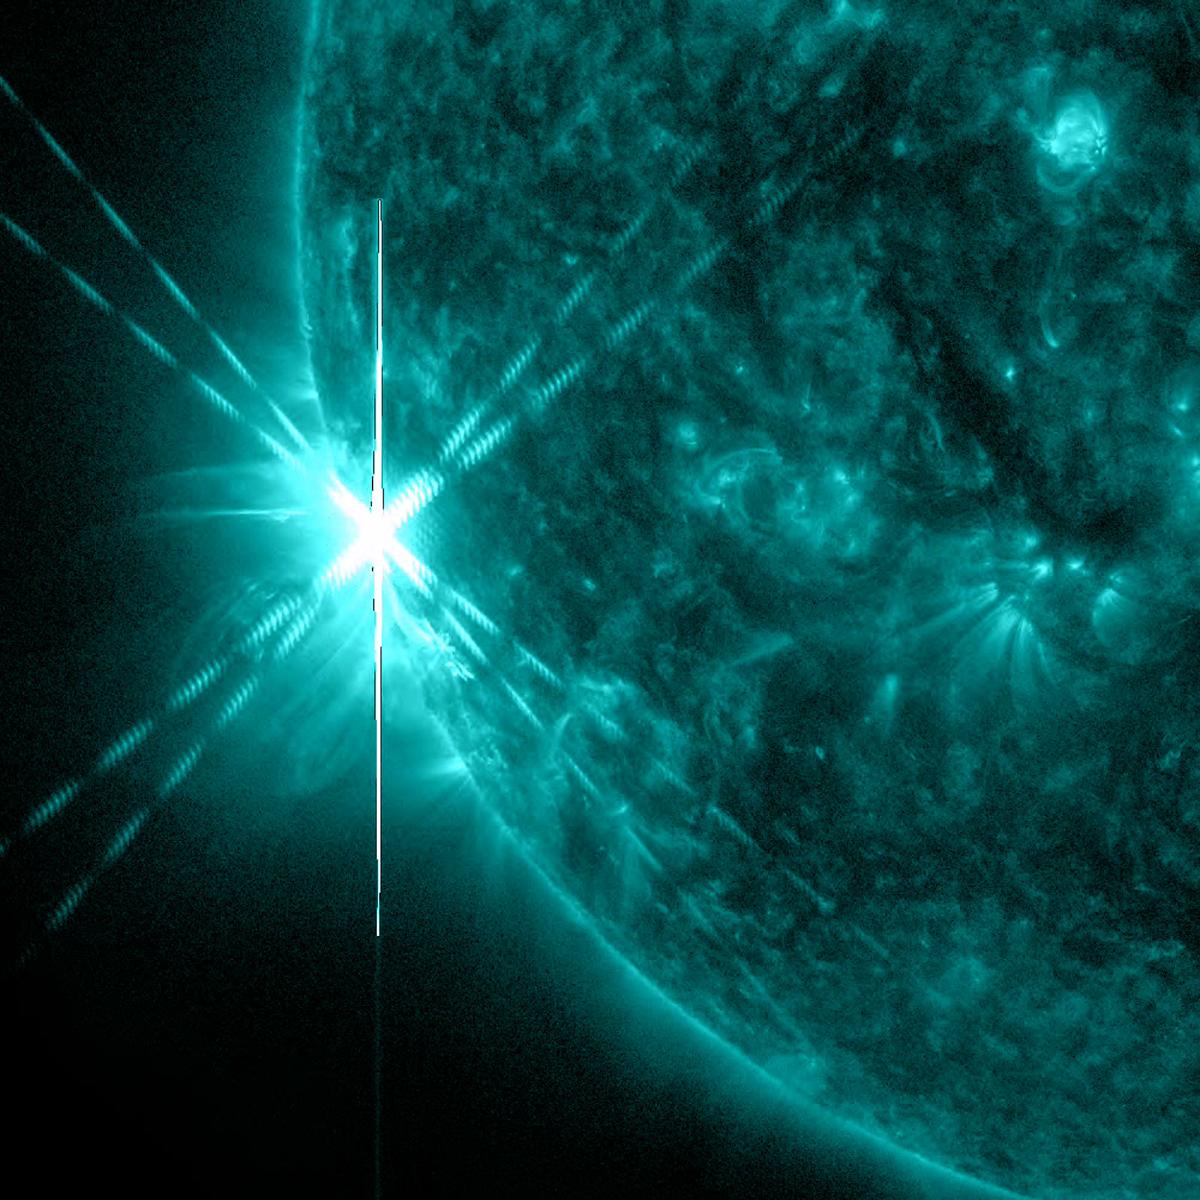

Two X Flares in Quick Succession

A powerful active region just rotating into view produced two X-class flares (the strongest category) about an hour apart on June 9, 2014. An X-2.3 flare peaked at 11:52 UT followed by an X-1.5 flare at 12:52 UT. This image shows the first of the two flares. The same active region produced another X class flare and a medium (M-class) flare the following day.

Credit: NASA/Goddard/Solar Dynamics Observatory